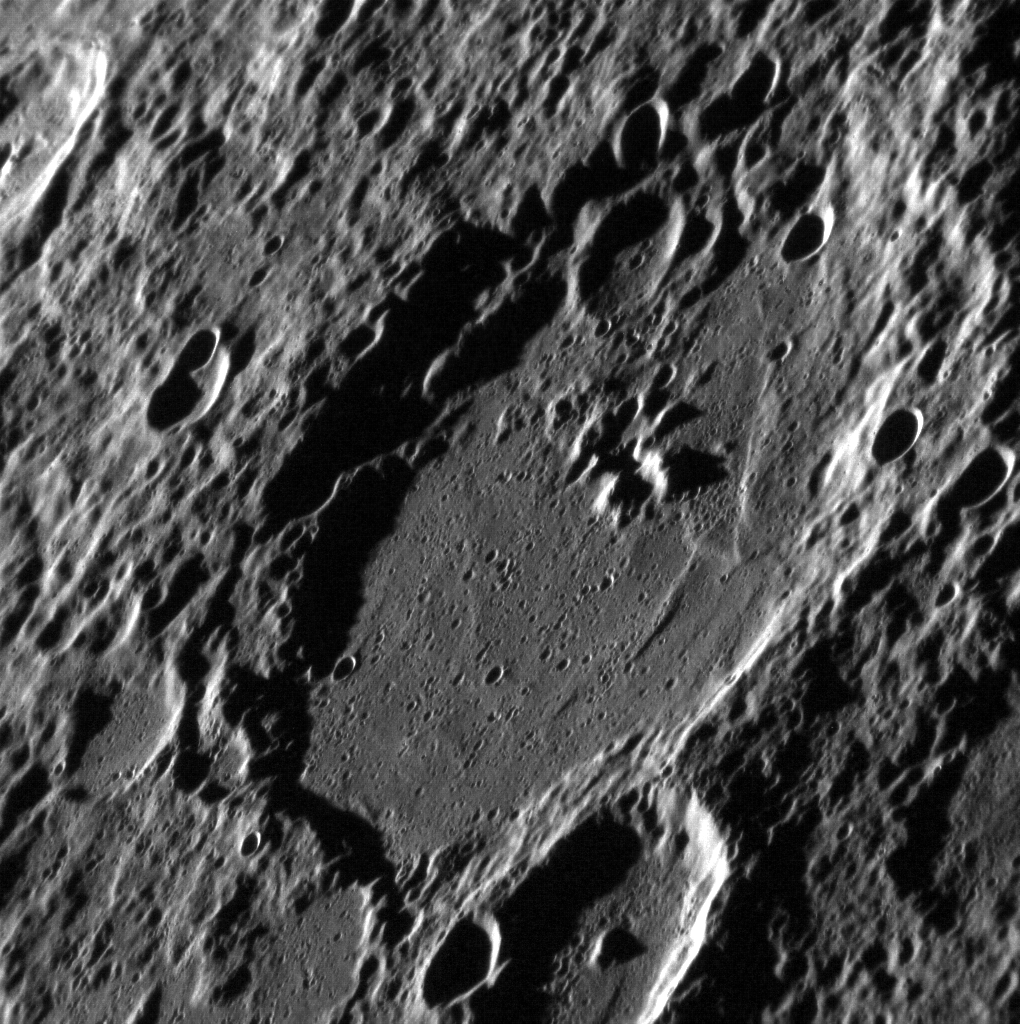

A Dramatic Peak

The main crater in this image, Eitoku, displays central peaks that appear especially prominent due to the high solar incidence angle and the fact that this image has not been map projected. Central peaks are common in Mercury’s larger craters. Smaller craters visible on the crater floor and rim of Eitoku indicate that it is a relatively old crater.

This image was acquired as a high-resolution targeted observation. Targeted observations are images of a small area on Mercury’s surface at resolutions much higher than the 200-meter/pixel morphology base map. It is not possible to cover all of Mercury’s surface at this high resolution, but typically several areas of high scientific interest are imaged in this mode each week.

Date acquired: July 03, 2012
Image Mission Elapsed Time (MET): 249790754
Image ID: 2129670
Instrument: Narrow Angle Camera (NAC) of the Mercury Dual Imaging System (MDIS)
Center Latitude: -21.77°
Center Longitude: 202.6° E
Resolution: 120 meters/pixel
Scale: The crater’s diameter is 100km (62 miles).
Incidence Angle: 83.4°
Emission Angle: 59.9°
Phase Angle: 134.5°

The MESSENGER spacecraft is the first ever to orbit the planet Mercury, and the spacecraft’s seven scientific instruments and radio science investigation are unraveling the history and evolution of the Solar System’s innermost planet. Visit the Why Mercury? section of this website to learn more about the key science questions that the MESSENGER mission is addressing. During the one-year primary mission, MDIS acquired 88,746 images and extensive other data sets. MESSENGER is now in a year-long extended mission, during which plans call for the acquisition of more than 80,000 additional images to support MESSENGER’s science goals.

These images are from MESSENGER, a NASA Discovery mission to conduct the first orbital study of the innermost planet, Mercury. For information regarding the use of images, see the MESSENGER image use policy.

Credit: NASA/Johns Hopkins University Applied Physics Laboratory/Carnegie Institution of Washington